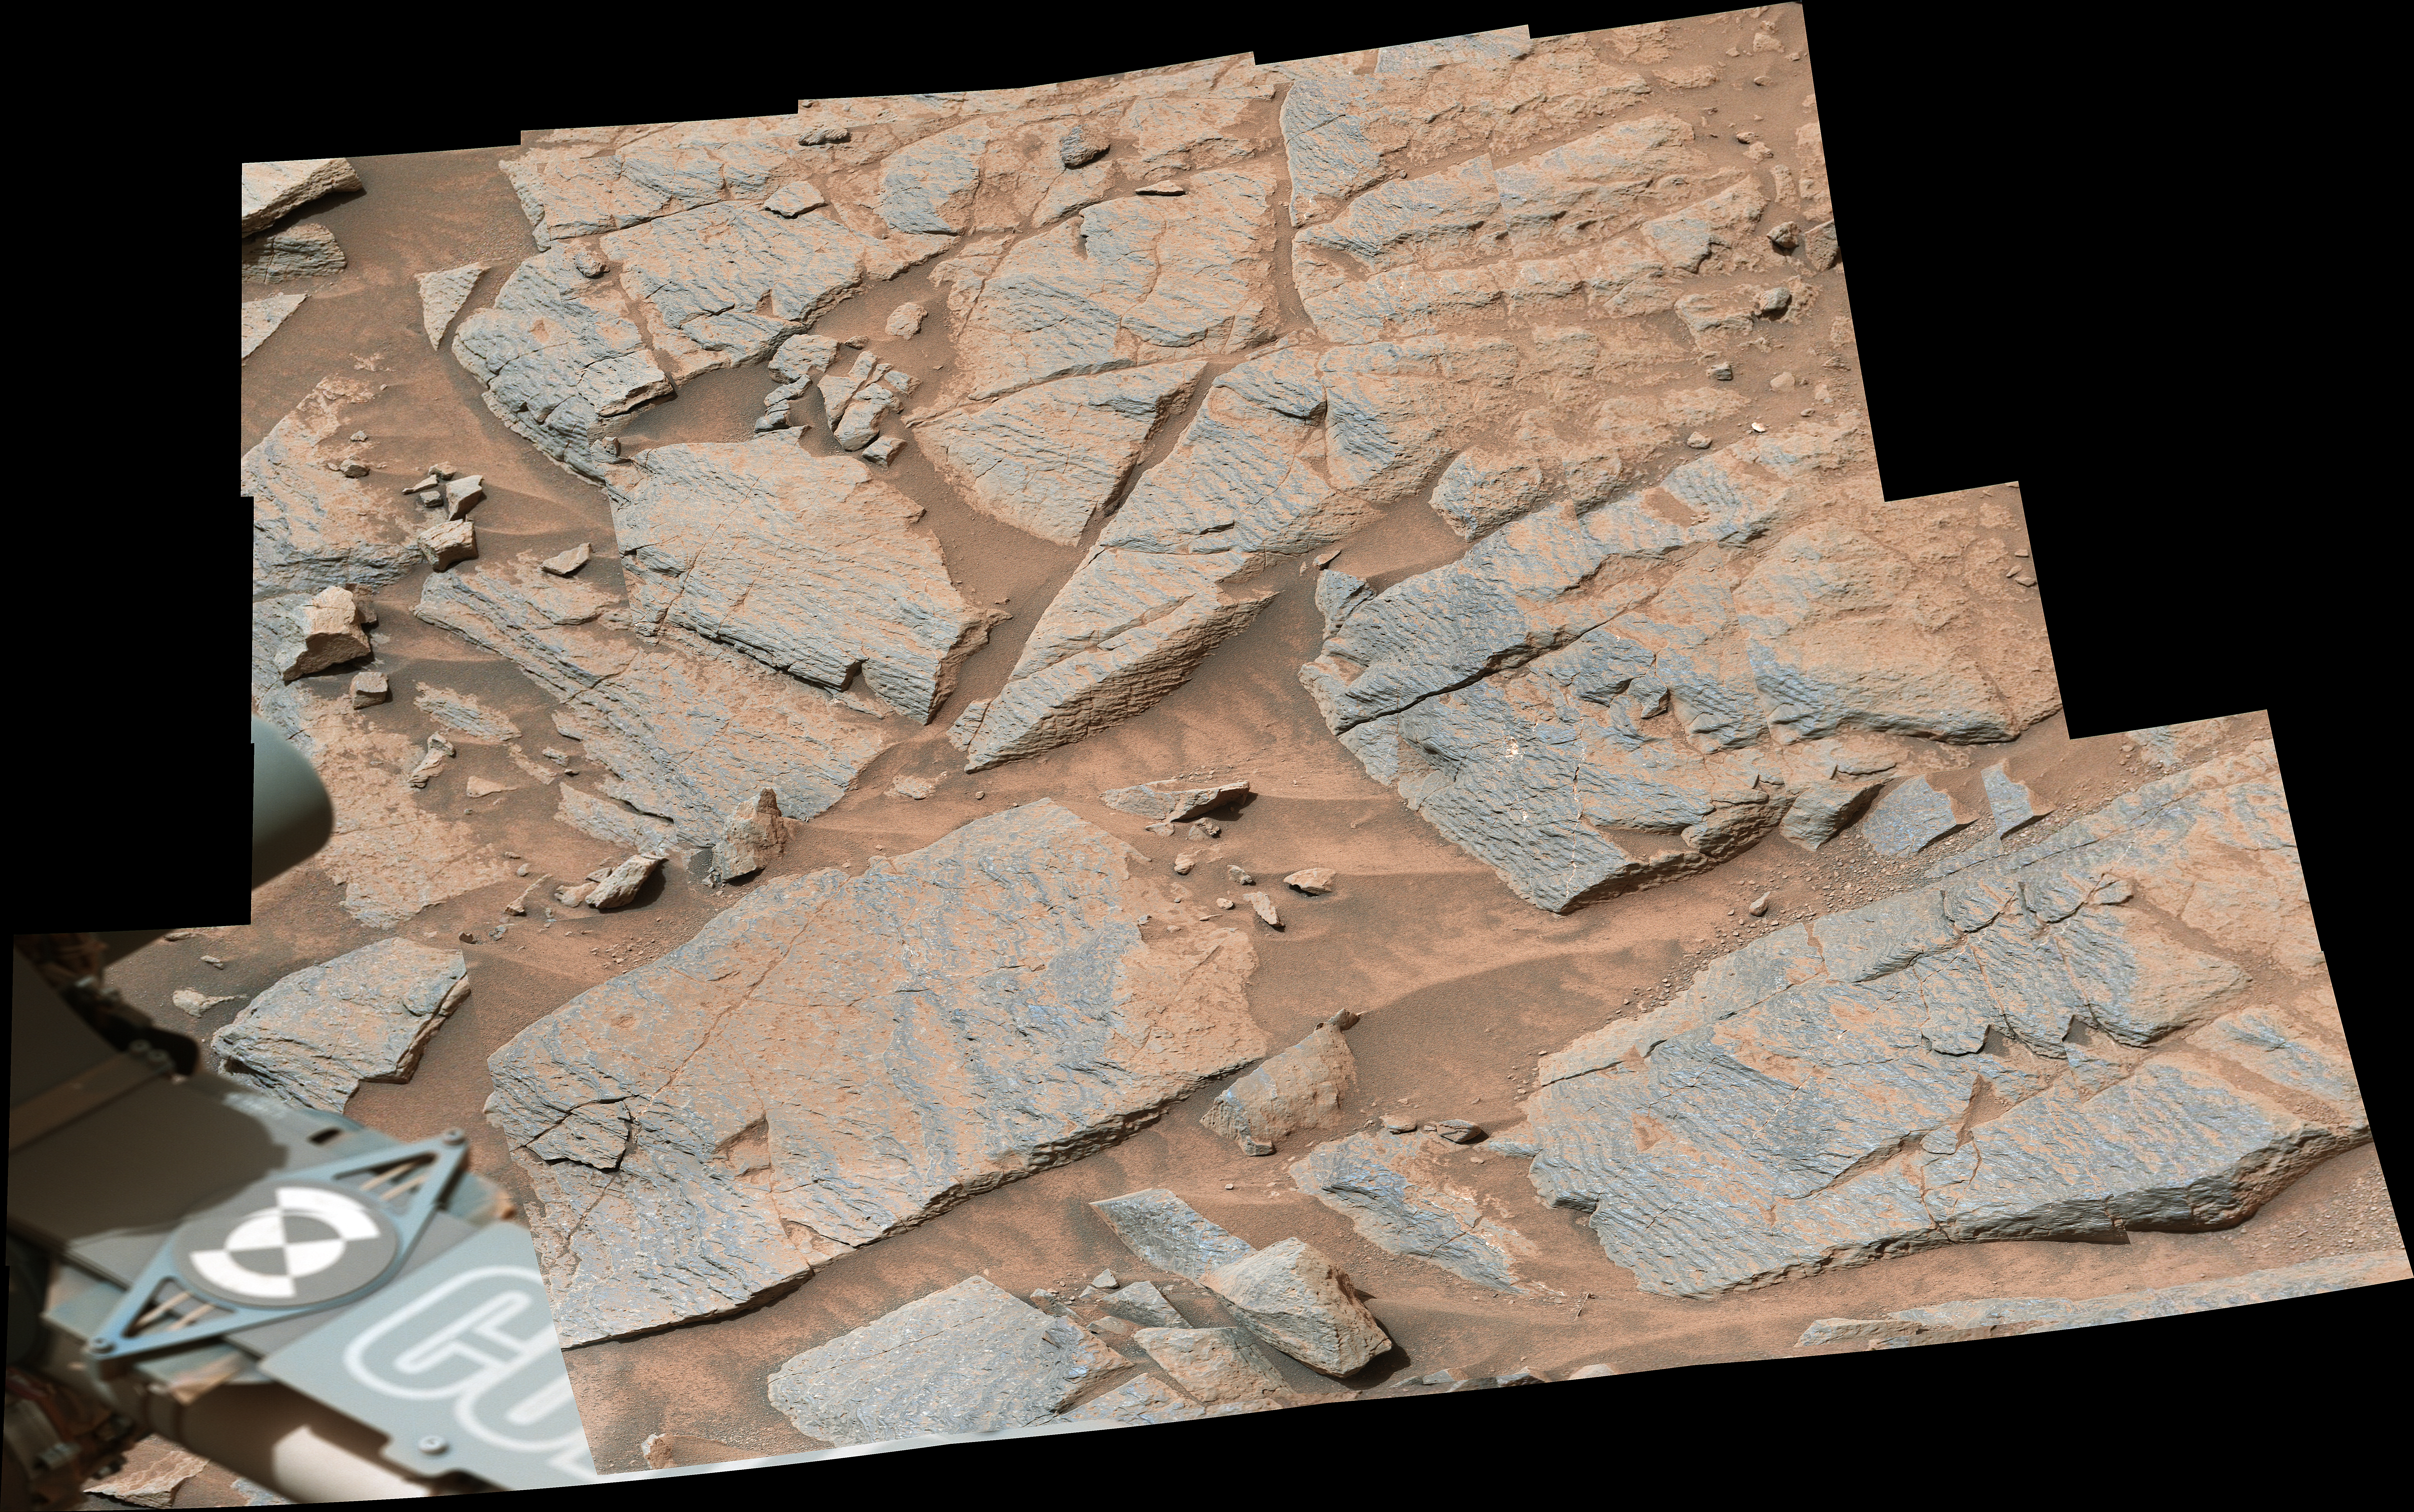

Curiosity Views Rhythmic Rock Layers

NASA’s Curiosity Mars rover captured this image of rhythmic rock layers with a repetitive pattern in their spacing and thickness. The pattern might have been caused by weather or climate cycles occurring while the sediment layers were being deposited, such as dust storms happening at regular intervals in the ancient past.

This mosaic is made up of 17 individual images captured in the “Marker Band” area by Curiosity’s Mastcam on Nov. 7, 2022, the 3,646th Martian day, or sol, of the mission. The mosaic was captured by Mastcam’s 34-millimeter-focal-length camera.

Figure A, which has a higher resolution, shows the same rock layers in 17 images taken by Mastcam’s 100-millimeter-focal-length camera.

Curiosity was built by NASA’s Jet Propulsion Laboratory, which is managed by Caltech in Pasadena, California. JPL leads the mission on behalf of NASA’s Science Mission Directorate in Washington. Malin Space Science Systems in San Diego built and operates Mastcam.

Credit: NASA/JPL-Caltech/MSSS